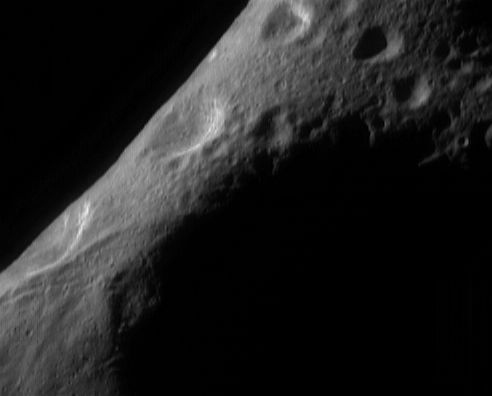

Eros Surface Morphology

On March 10, 2000, this image of Eros was acquired by the imager on the NEAR Shoemaker spacecraft, from a range of 206 kilometers (127 miles). The area shown in the image is 10 kilometers (6.2 miles) across, and the smallest detail visible is 20 meters (65 feet) across. Here, the spacecraft was over the shaded interior of the “saddle,” looking over the north polar region to the limb. The shadowing at the upper right is due to oblique lighting. The narrowness of the illuminated part of Eros in the center of the frame results from viewing the narrow “waist” of Eros’ irregular peanut-like shape.

This image is from one of a large number of imaging sequences acquired during the first of two “200-kilometer” (124-mile) orbits. The second 200-kilometer orbit, in autumn 2000, will provide similar views of southern latitudes. The purpose of many of the sequences in this orbit is to view the northern and equatorial latitudes of the asteroid under conditions similar to those at the time of this image, looking straight down on a part of the surface (called a “low emission angle”) while the surface is obliquely illuminated (called a “high incidence angle”). The resulting views bring out surface morphology and are crucial to making a global map of Eros.

Built and managed by The Johns Hopkins University Applied Physics Laboratory, Laurel, Maryland, NEAR was the first spacecraft launched in NASA’s Discovery Program of low-cost, small-scale planetary missions. See the NEAR web page at http://near.jhuapl.edu/ for more details.

Credit: NASA/JPL/JHUAPL